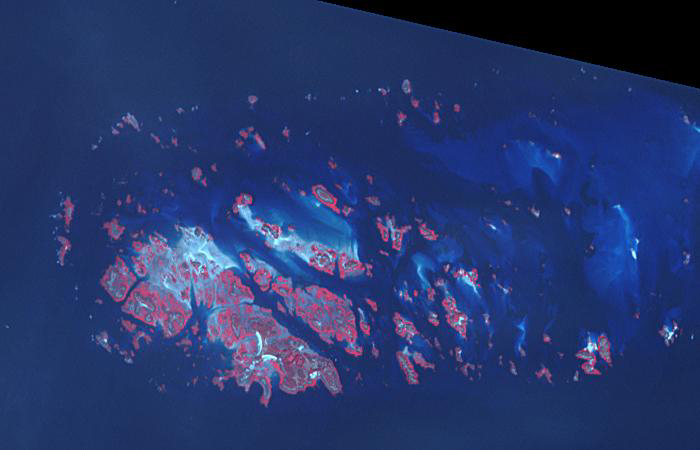

Chausey, French Channel Islands

Chausey, 2018

Chausey is a group of small islands and islets off the coast of Normandy and is part of the French Channel Islands. Chausey bounced back and forth between England and France for 800 years before finally officially belonging to France in the 19th century. The archipelago comprises 365 islands at low tide (2019 image), compared to only 52 islands at high tide (2018 image). The images were acquired July 7, 2018 and September 10, 2019, cover an area of 6.7 by 10.5 km, and are located at 48.9 degrees north, 1.8 degrees west.

With its 14 spectral bands from the visible to the thermal infrared wavelength region and its high spatial resolution of about 50 to 300 feet (15 to 90 meters), ASTER images Earth to map and monitor the changing surface of our planet. ASTER is one of five Earth-observing instruments launched Dec. 18, 1999, on Terra. The instrument was built by Japan’s Ministry of Economy, Trade and Industry. A joint U.S./Japan science team is responsible for validation and calibration of the instrument and data products.

The broad spectral coverage and high spectral resolution of ASTER provides scientists in numerous disciplines with critical information for surface mapping and monitoring of dynamic conditions and temporal change. Example applications are monitoring glacial advances and retreats; monitoring potentially active volcanoes; identifying crop stress; determining cloud morphology and physical properties; wetlands evaluation; thermal pollution monitoring; coral reef degradation; surface temperature mapping of soils and geology; and measuring surface heat balance.

The U.S. science team is located at NASA’s Jet Propulsion Laboratory in Pasadena, Calif. The Terra mission is part of NASA’s Science Mission Directorate, Washington.

Credit: NASA/METI/AIST/Japan Space Systems, and U.S./Japan ASTER Science Team